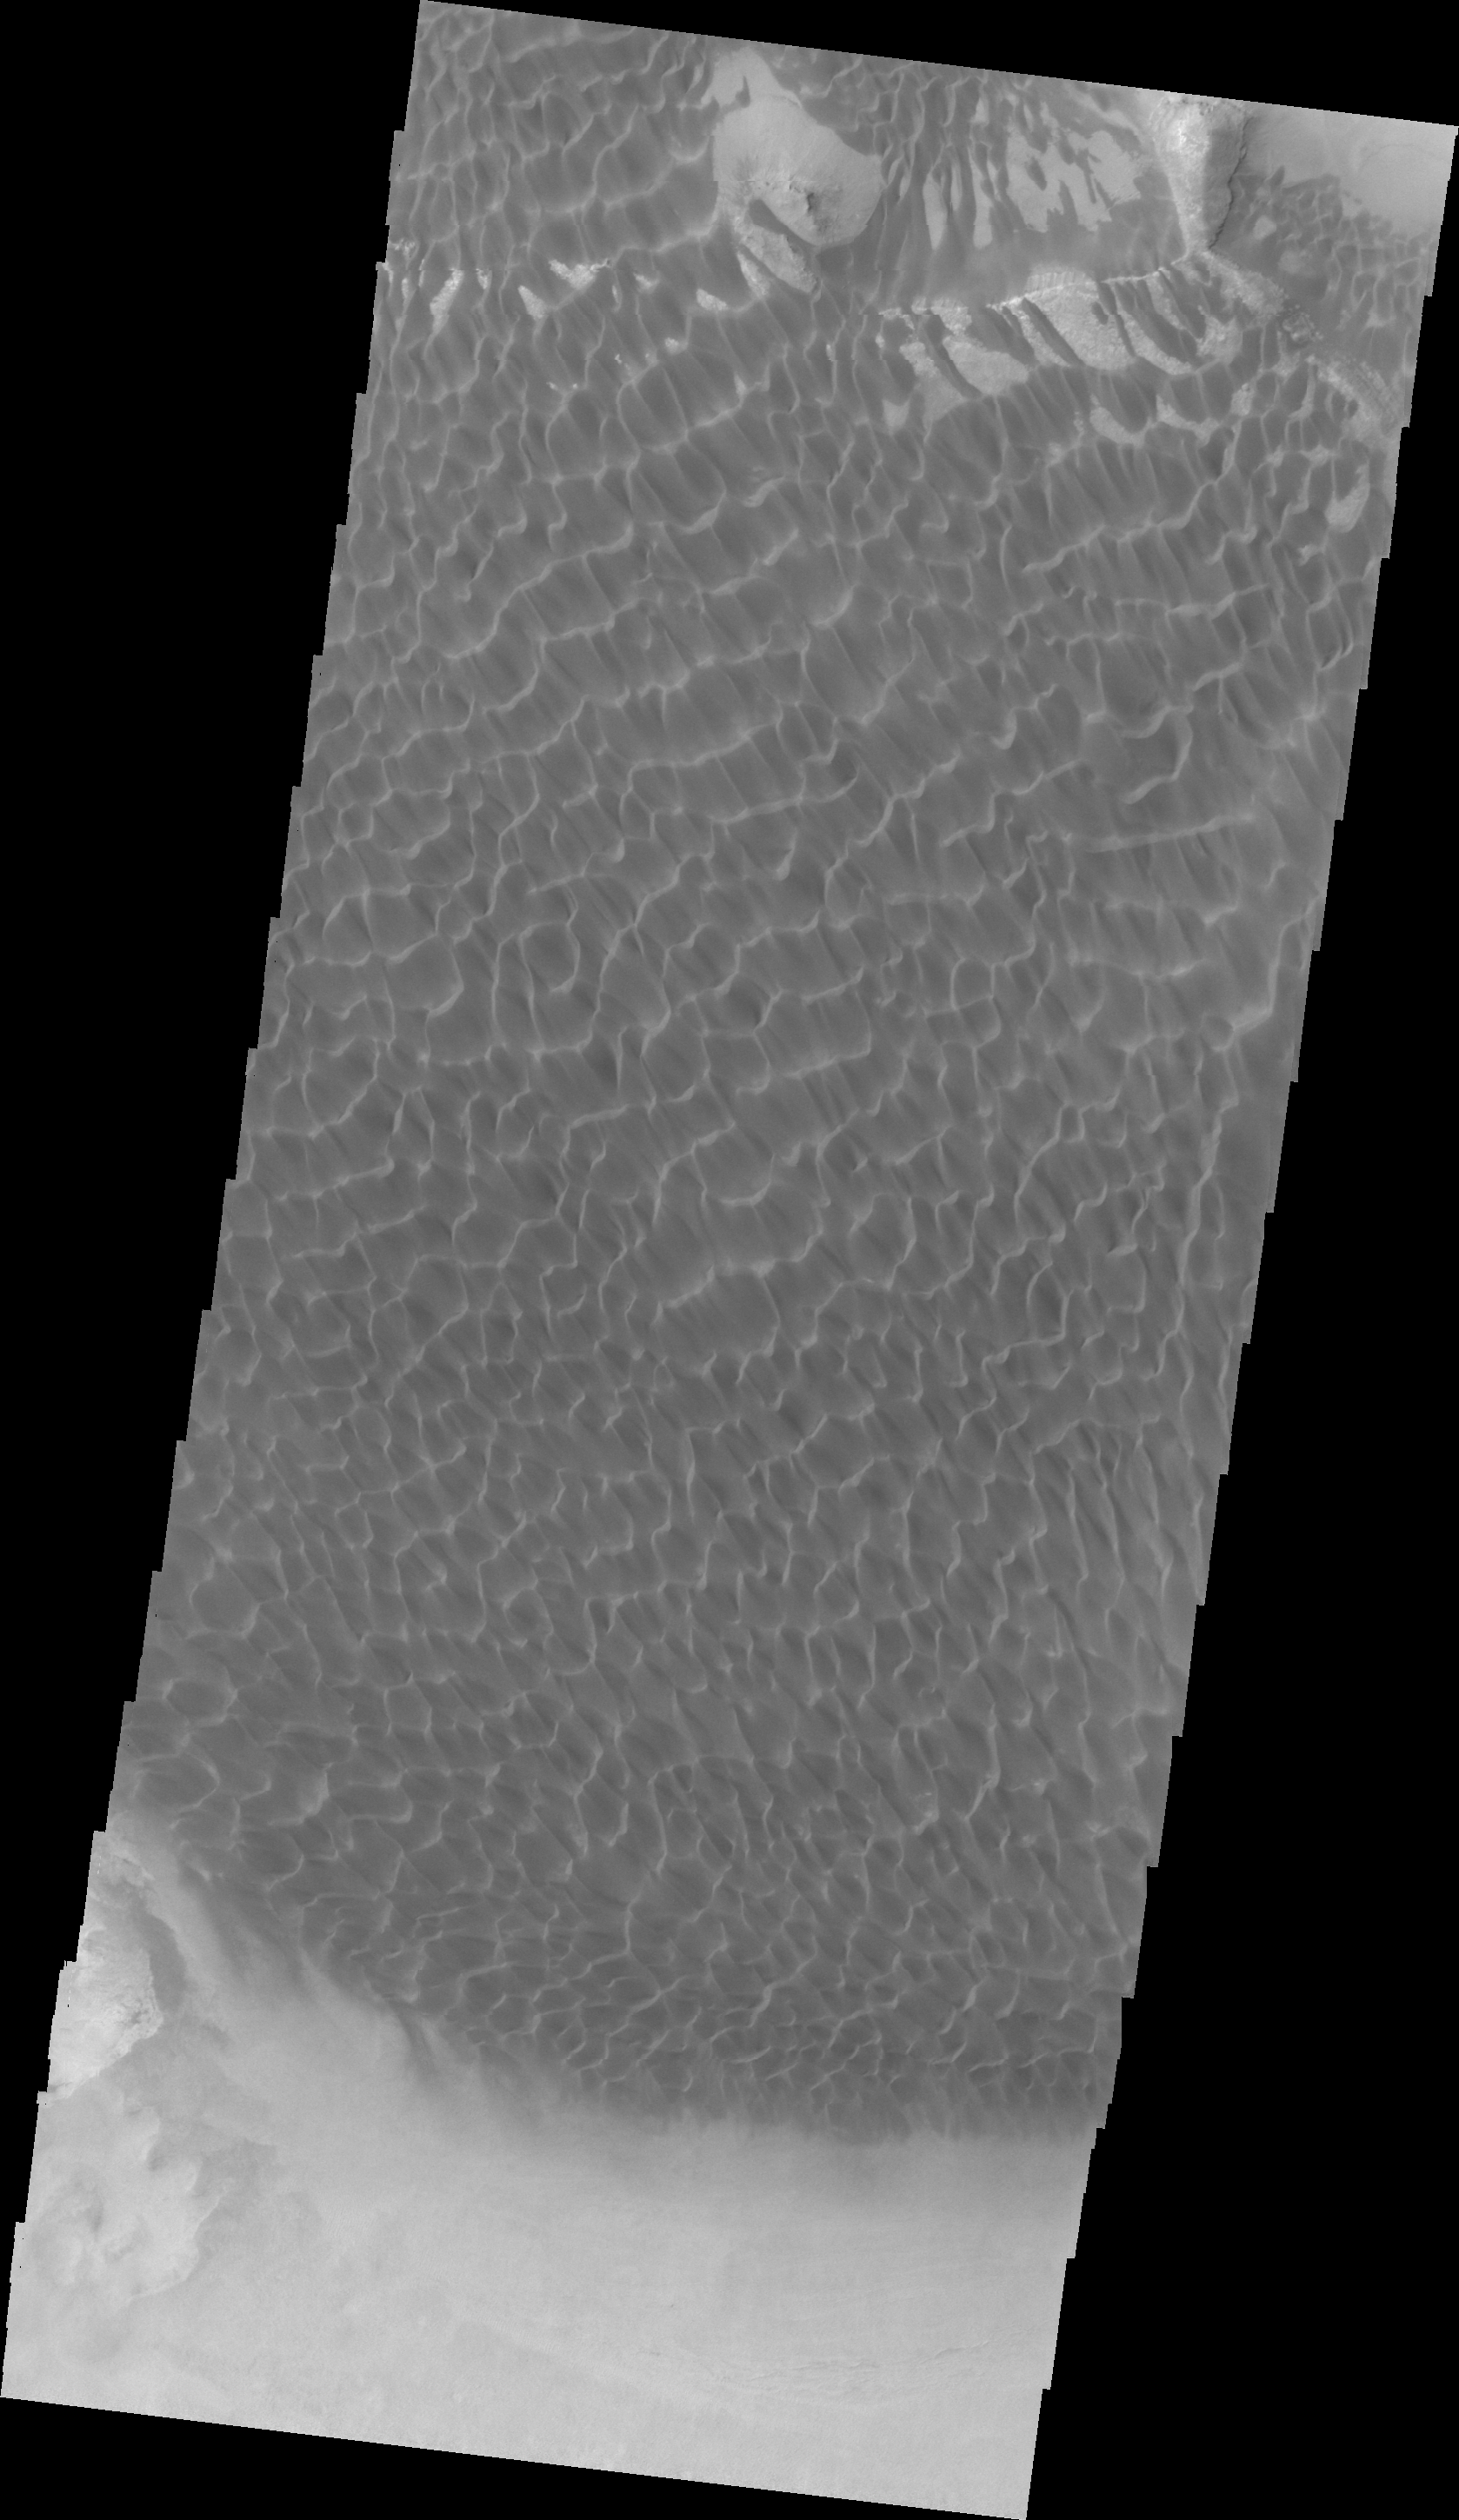

Rabe Crater Dunes (VIS)

Collected simultaneously with yesterday’s infrared image, this VIS image of the dunes within Rabe Crater illustrates the change in topography in the dune field.

Image information: VIS instrument. Latitude -43.8N, Longitude 34.7E. 22 meter/pixel resolution.

Please see the THEMIS Data Citation Note for details on crediting THEMIS images.

Note: this THEMIS visual image has not been radiometrically nor geometrically calibrated for this preliminary release. An empirical correction has been performed to remove instrumental effects. A linear shift has been applied in the cross-track and down-track direction to approximate spacecraft and planetary motion. Fully calibrated and geometrically projected images will be released through the Planetary Data System in accordance with Project policies at a later time.

NASA’s Jet Propulsion Laboratory manages the 2001 Mars Odyssey mission for NASA’s Office of Space Science, Washington, D.C. The Thermal Emission Imaging System (THEMIS) was developed by Arizona State University, Tempe, in collaboration with Raytheon Santa Barbara Remote Sensing. The THEMIS investigation is led by Dr. Philip Christensen at Arizona State University. Lockheed Martin Astronautics, Denver, is the prime contractor for the Odyssey project, and developed and built the orbiter. Mission operations are conducted jointly from Lockheed Martin and from JPL, a division of the California Institute of Technology in Pasadena.

Credit: NASA/JPL/ASU